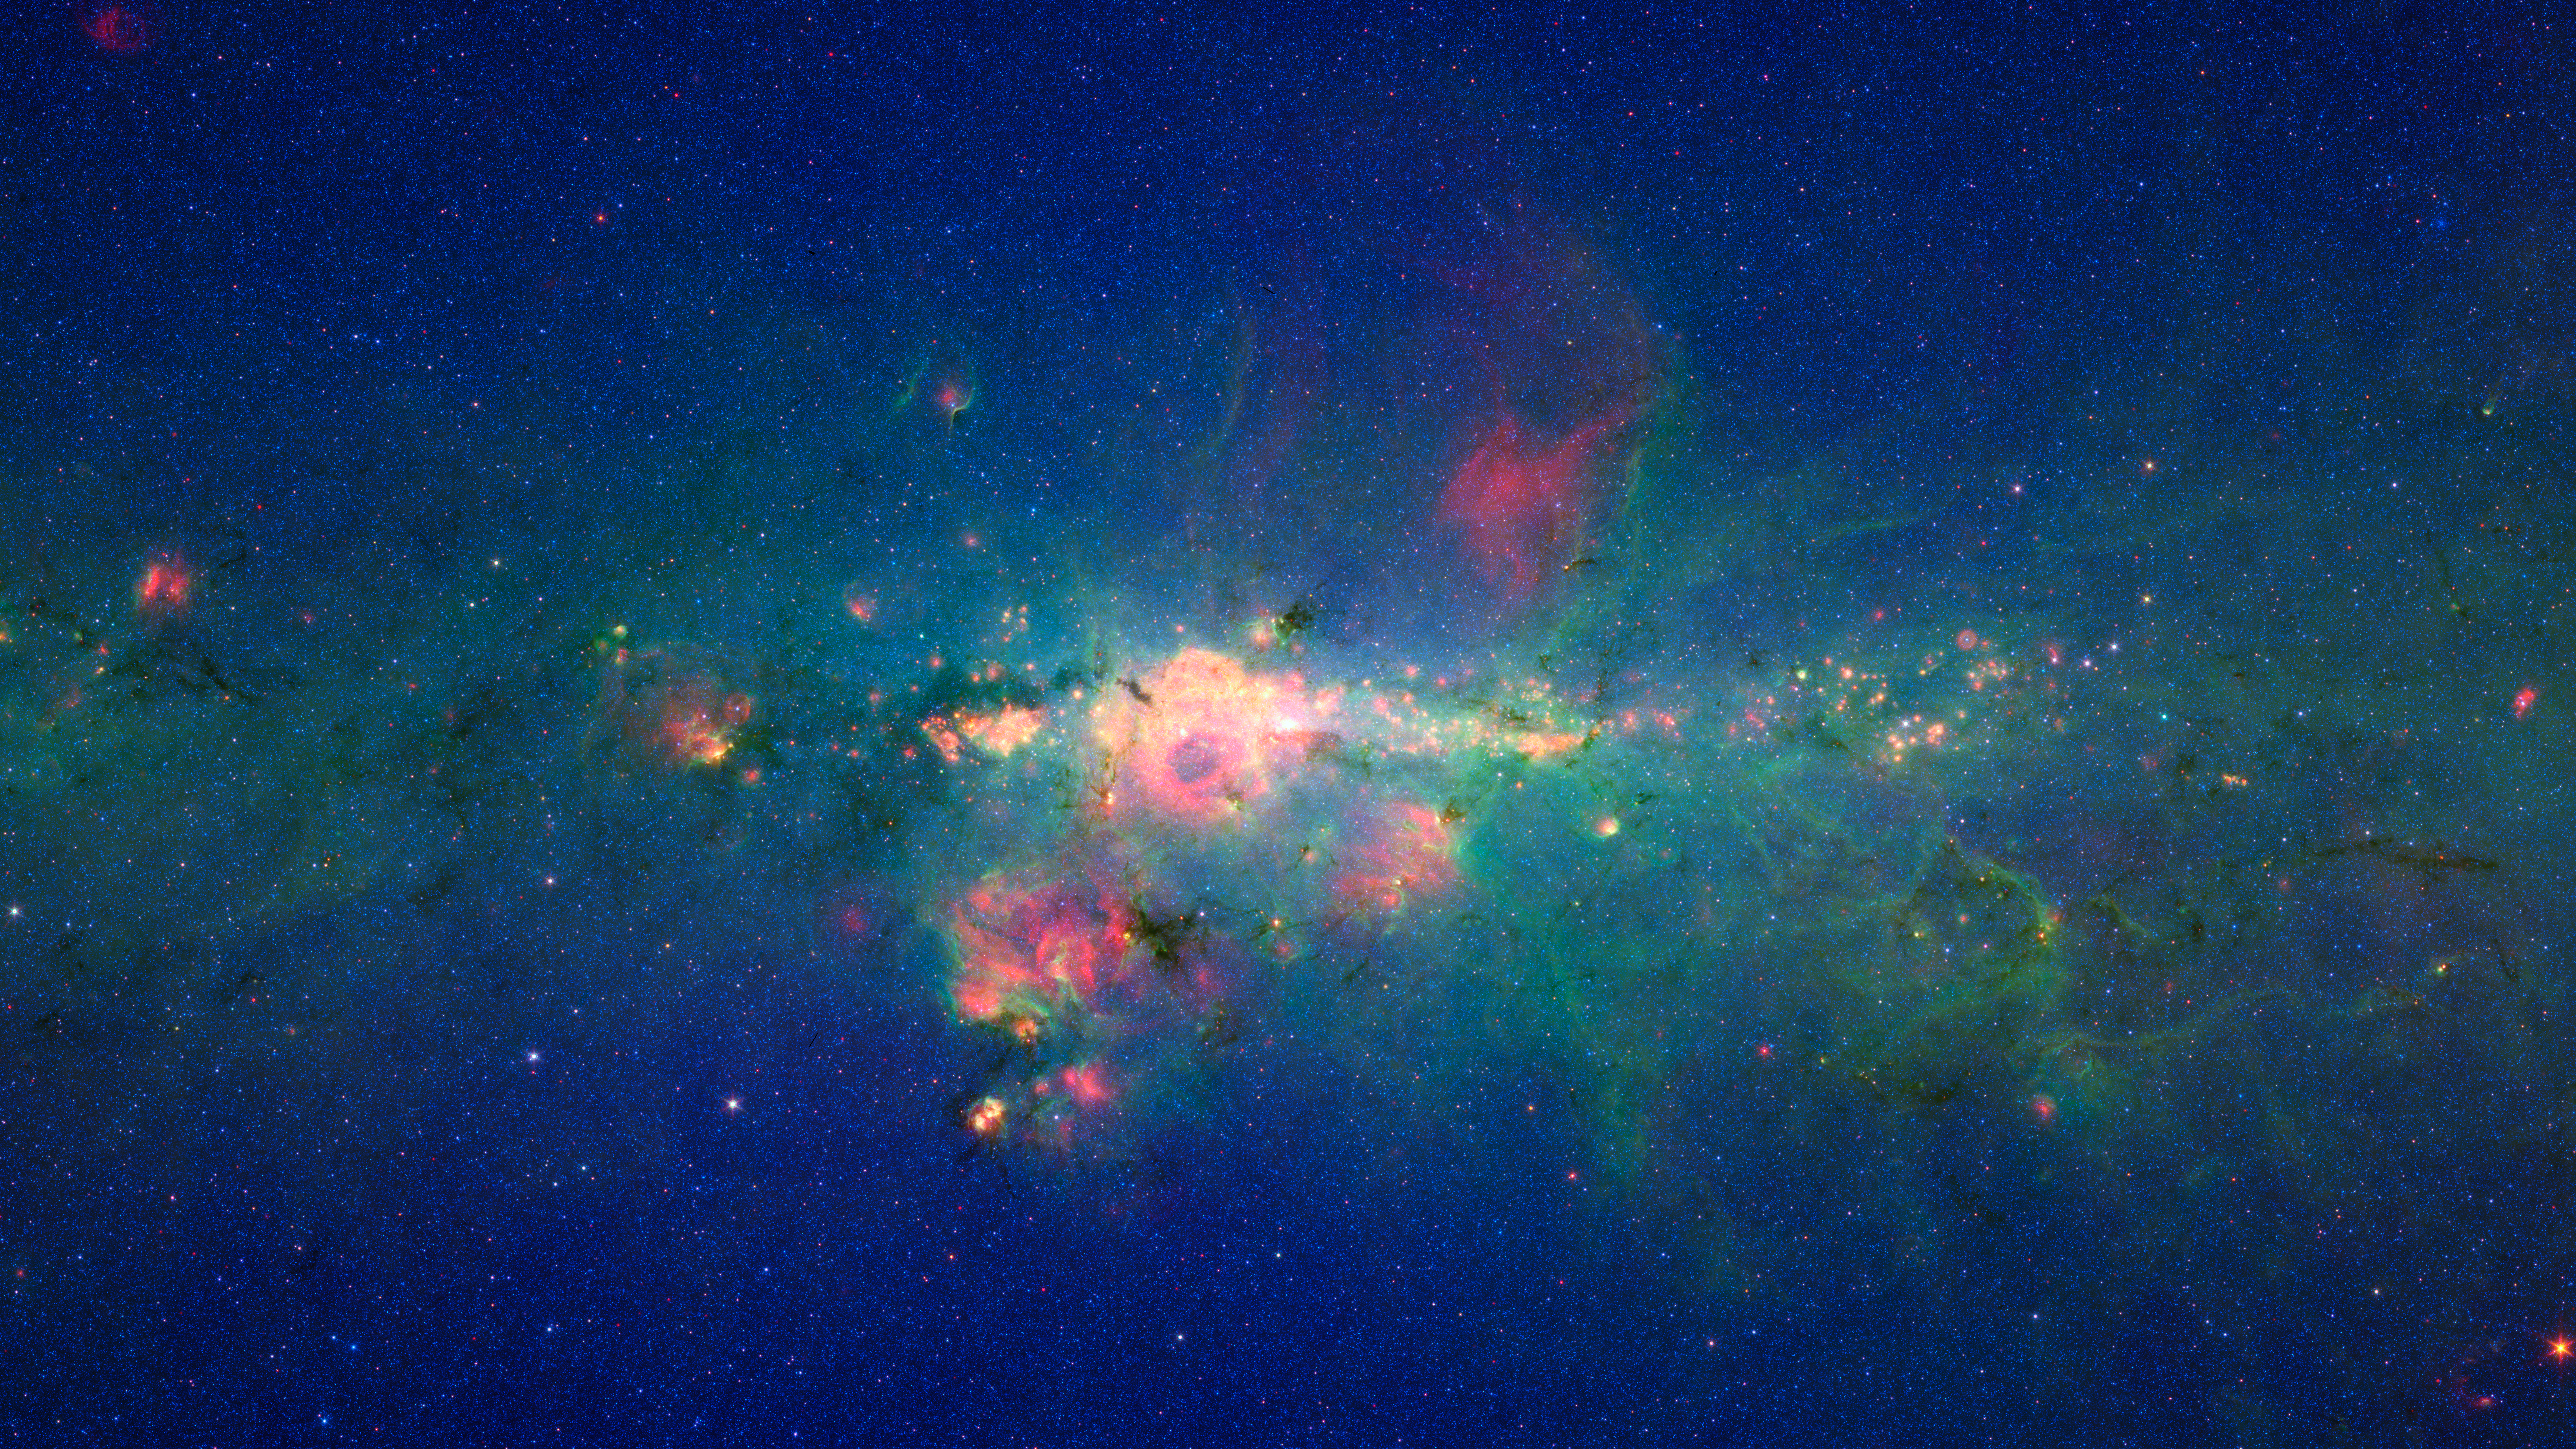

Stars Gather in 'Downtown' Milky Way

The region around the center of our Milky Way galaxy glows colorfully in this new version of an image taken by NASA's Spitzer Space Telescope.

The data were previously released as part of a long, 120-degree view of the plane our galaxy (see http://www.spitzer.caltech.edu/images/2680-ssc2008-11a-Spitzer-Finds-Clarity-in-the-Inner-Milky-Way). Now, data from the very center of that picture are being presented at a different contrast to better highlight this jam-packed region. In visible-light pictures, it is all but impossible to see the heart of our galaxy, but infrared light penetrates the shroud of dust giving us this unprecedented view.

In this Spitzer image, the myriad of stars crowding the center of our galaxy creates the blue haze that brightens towards the center of the image. The green features are from carbon-rich dust molecules, called polycyclic aromatic hydrocarbons, which are illuminated by the surrounding starlight as they swirl around the galaxy's core. The yellow-red patches are the thermal glow from warm dust. The polycyclic aromatic hydrocarbons and dust are associated with bustling hubs of young stars. These materials, mixed with gas, are required for making new stars.

The brightest white feature at the center of the image is the central star cluster in our galaxy. At a distance of 26,000 light years away from Earth, it is so distant that, to Spitzer's view, most of the light from the thousands of individual stars is blurred into a single glowing blotch. Astronomers have determined that these stars are orbiting a massive black hole that lies at the very center of the galaxy.

The region pictured here is immense, with a horizontal span of 2,400 light-years (5.3 degrees) and a vertical span of 1,360 light-years (3 degrees). Though most of the objects seen in this image are located near the galactic center, the features above and below the galactic plane tend to lie closer to Earth.

The image is a three-color composite, showing infrared observations from two of Spitzer instruments. Blue represents 3.6-micron light and green shows 8-micron light, both captured by Spitzer's infrared array camera. Red is 24-micron light detected by Spitzer's multiband imaging photometer. The data is a combination of observations from the Galactic Legacy Infrared Mid-Plane Survey Extraordinaire (GLIMPSE) project, and the Multiband Imaging Photometer for Spitzer Galactic survey (MIPSGAL).

Credit: NASA/JPL-Caltech